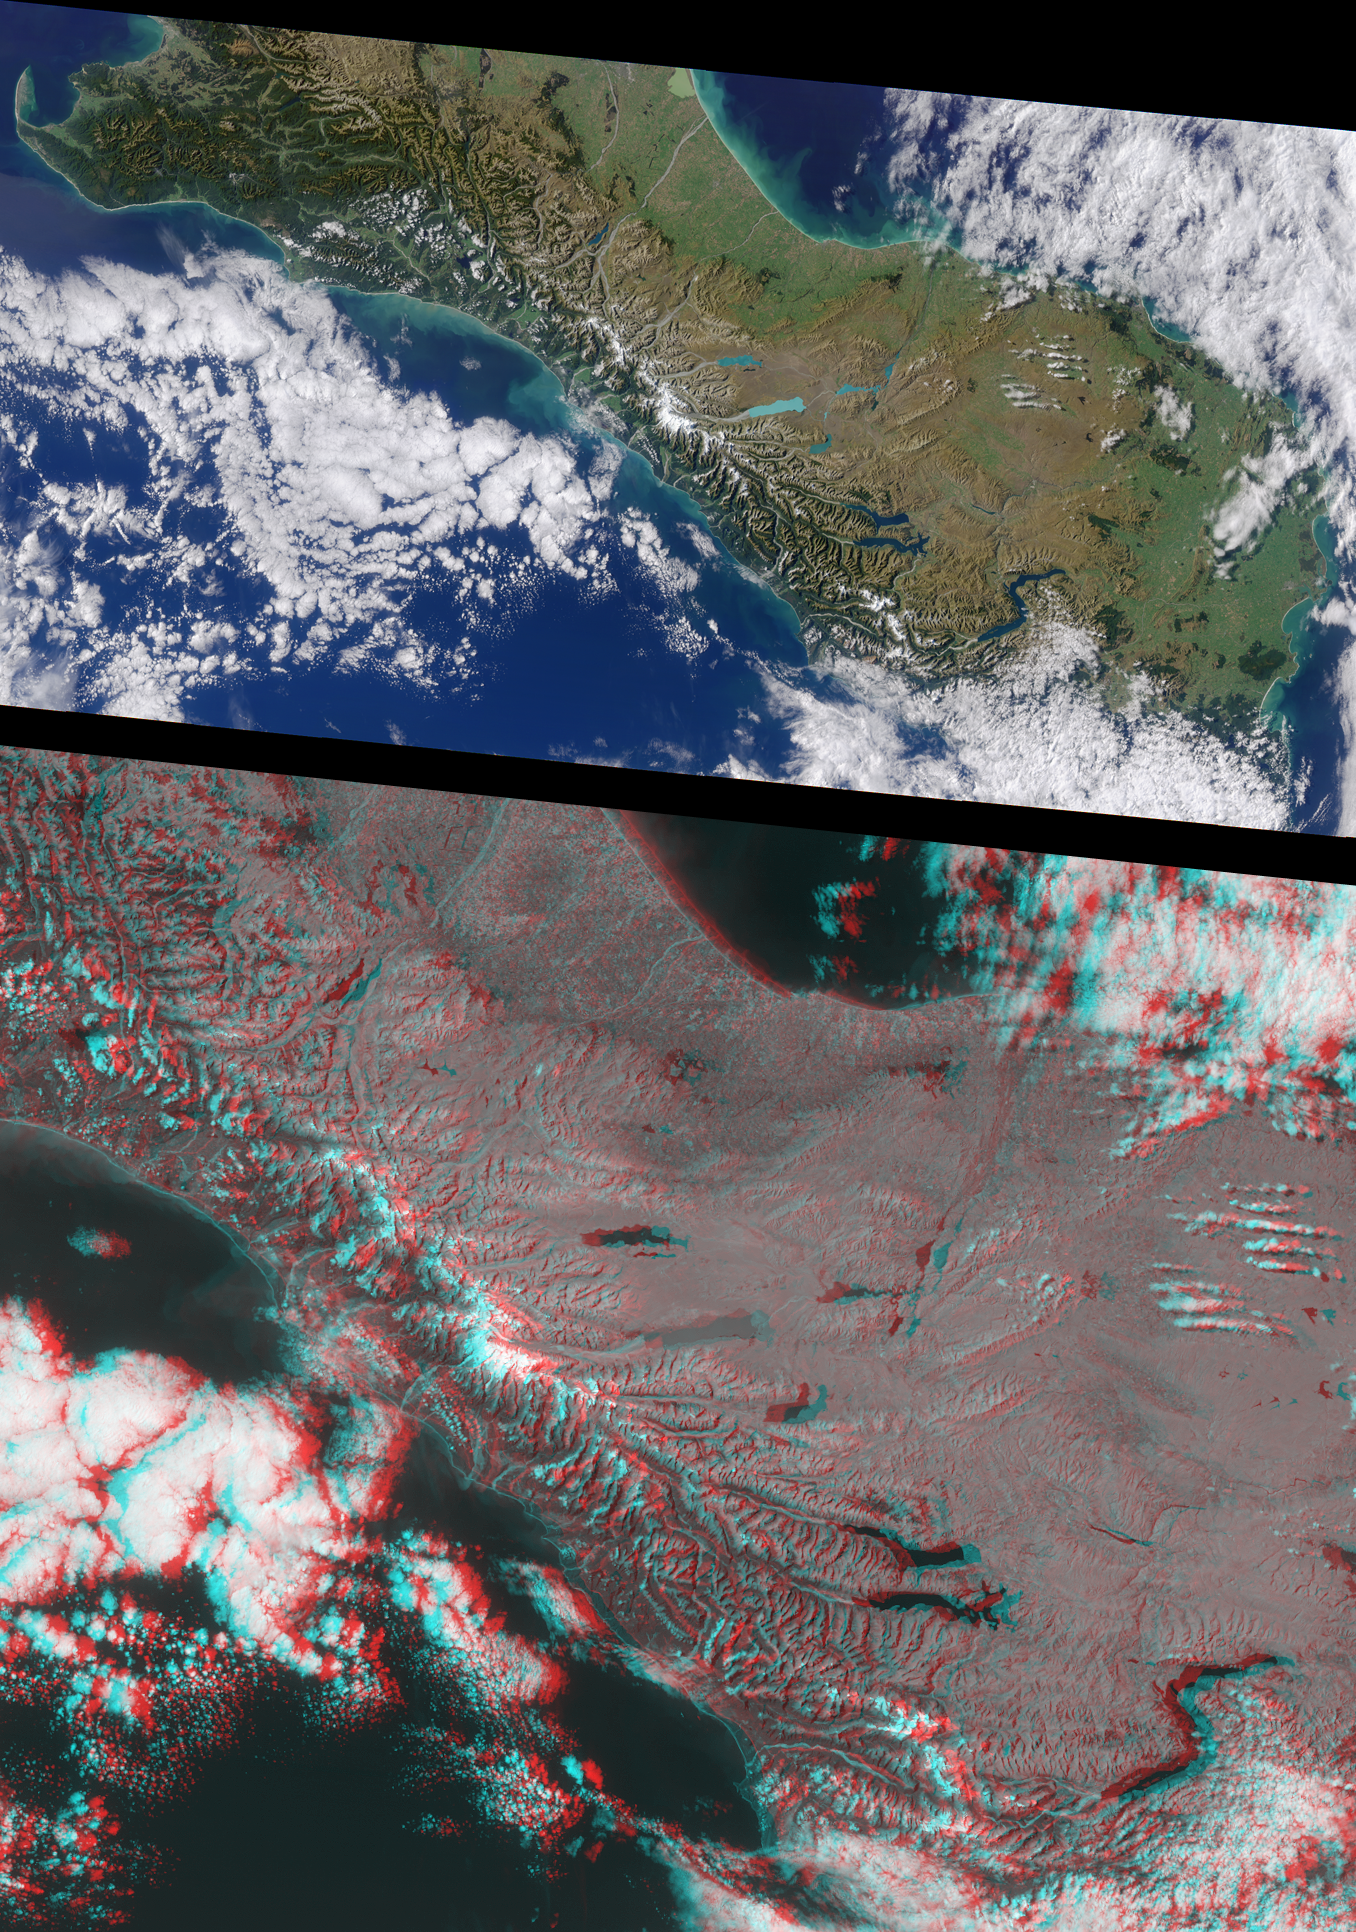

New Zealand’s Southern Alps

The rugged Southern Alps extend some 650 kilometers along the western side of New Zealand’s South Island. The mountains are often obscured by clouds, which is probably why the Maoris called New Zealand “Aotearoa,” the long white cloud. The higher peaks are snow-covered all year round. Westerly winds bring clouds that drop over 500 centimeters of rain annually on luxuriant rain forest along the west coast. The drier eastern seaboard is home to the majority of the island’s population.

This pair of MISR images is from April 13, 2000 (Terra orbit 1712). The upper image is a natural color view from the instrument’s vertical-viewing (nadir) camera. It is presented at a resolution of 550 meters per pixel. The lower image is a stereo anaglyph generated from the instrument’s 46-degree and 26-degree forward-viewing cameras, and is presented at 275-meter per pixel resolution to show the portion of the image containing the Southern Alps in greater detail. Viewing the anaglyph in 3-D requires the use of red/blue glasses with the red filter over your left eye. To facilitate stereoscopic viewing, both images have been oriented with north at the left.

The tallest mountain in the Southern Alps is Mt. Cook, at an elevation of 3754 meters. Its snow-covered peak is visible to the left of center in each of these MISR images. From the high peaks, glaciers have gouged long, slender mountain lakes and coastal fiords. Immediately to the southeast of Mt. Cook (to the right in these images), the glacial pale-blue water of Lake Pukaki stands out. Further to the south in adjacent valleys you can easily see Lakes Hawea and Wanaka, between which (though not visible here) is the Haast Pass Road, the most southerly of the few links between the east and west coast road systems. Further to the south is the prominent “S” shape of Lake Wakatipu, 83 kilometers long, on the northern shore of which is Queenstown, the principal resort town of the island. The remote and spectacular Fiordland National Park, which occupies the far southwest of the island, is largely under cloud.

Prominent along the east coast are the Canterbury Plains, approximately 180 kilometers long and extending inland from the coast to the foothills of the Southern Alps. This is the largest area of flatland in New Zealand, and a rich agricultural region renowned for its wheat, wool, and livestock. Here the distance between the east and west coasts is little more than 150 kilometers.

MISR was built and is managed by NASA’s Jet Propulsion Laboratory, Pasadena, CA, for NASA’s Office of Earth Science, Washington, DC. The Terra satellite is managed by NASA’s Goddard Space Flight Center, Greenbelt, MD. JPL is a division of the California Institute of Technology.

Credit: NASA/GSFC/LaRC/JPL, MISR Team